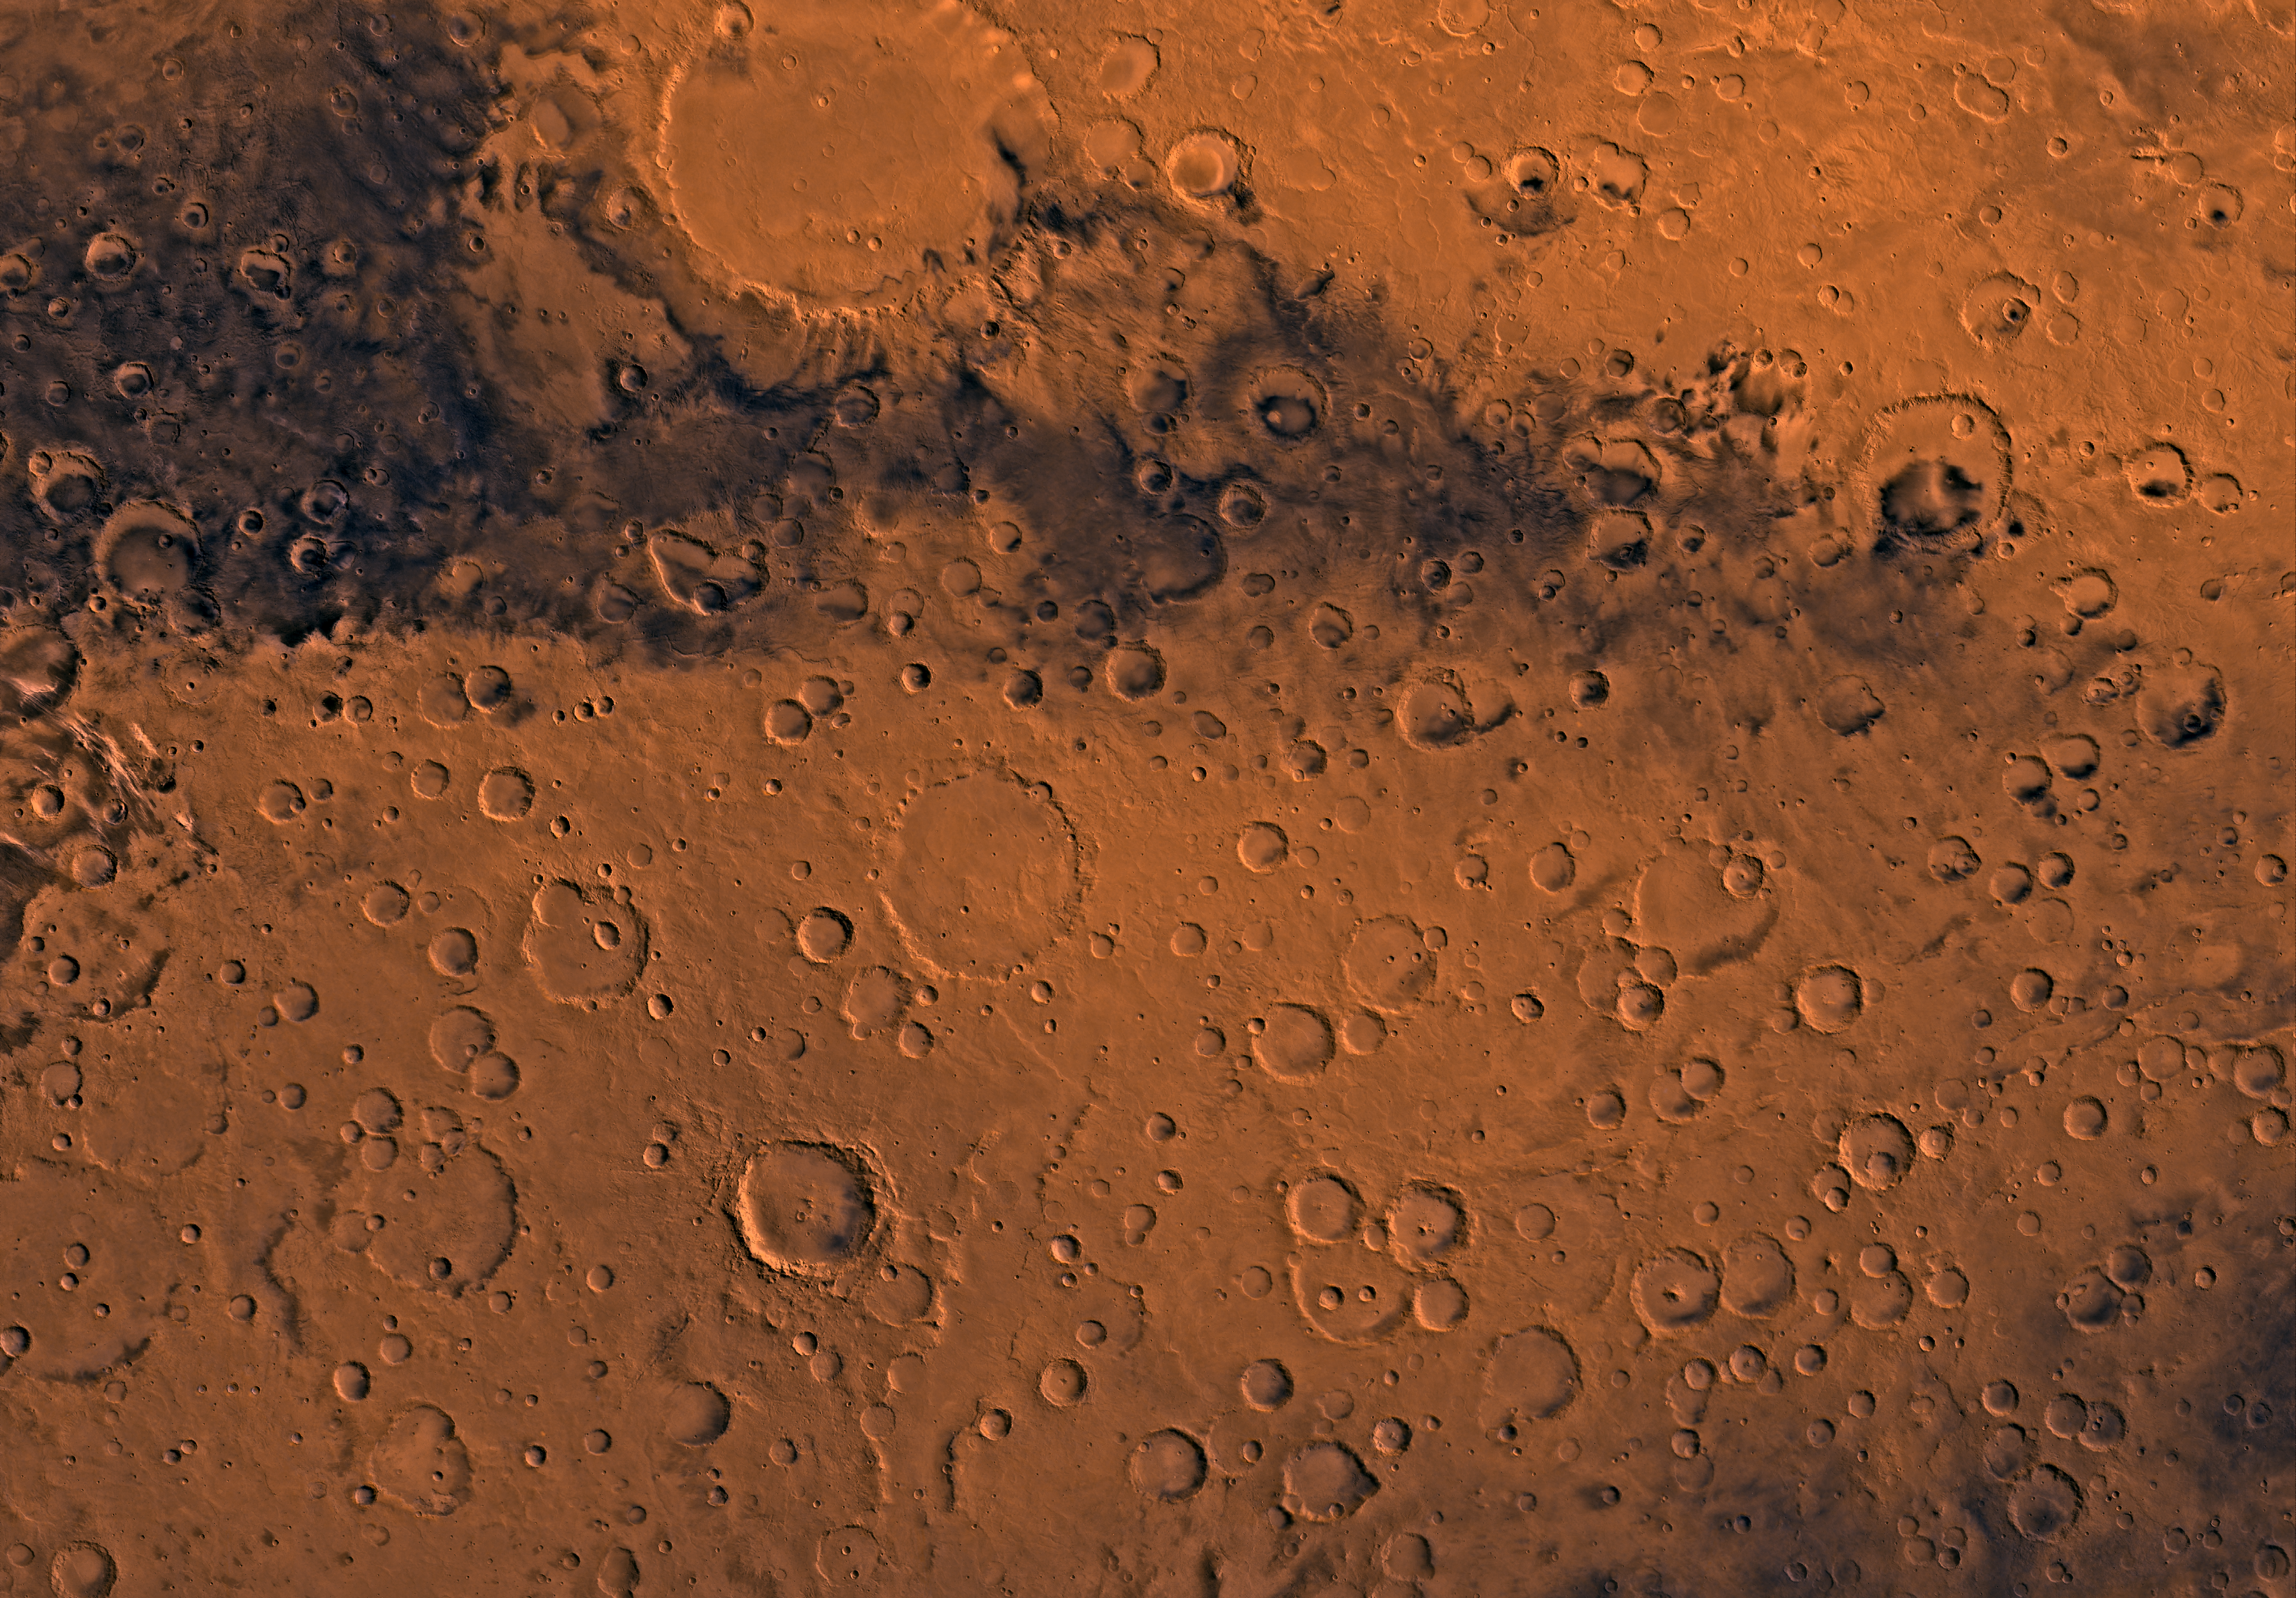

MC-20 Sinus Sabeus Region

Mars digital-image mosaic merged with color of the MC-20 quadrangle, Sinus Sabeus region of Mars. Heavily cratered highlands dominate the Sinus Sabeus quadrangle. The northern part is marked by a large impact crater, Schiaparelli. Schiaparelli is an ancient remnant of the many large impact events that occurred during the period of heavy bombardment. Latitude range -30 to 0 degrees, longitude range -45 to 0.

Credit: NASA/JPL/USGS